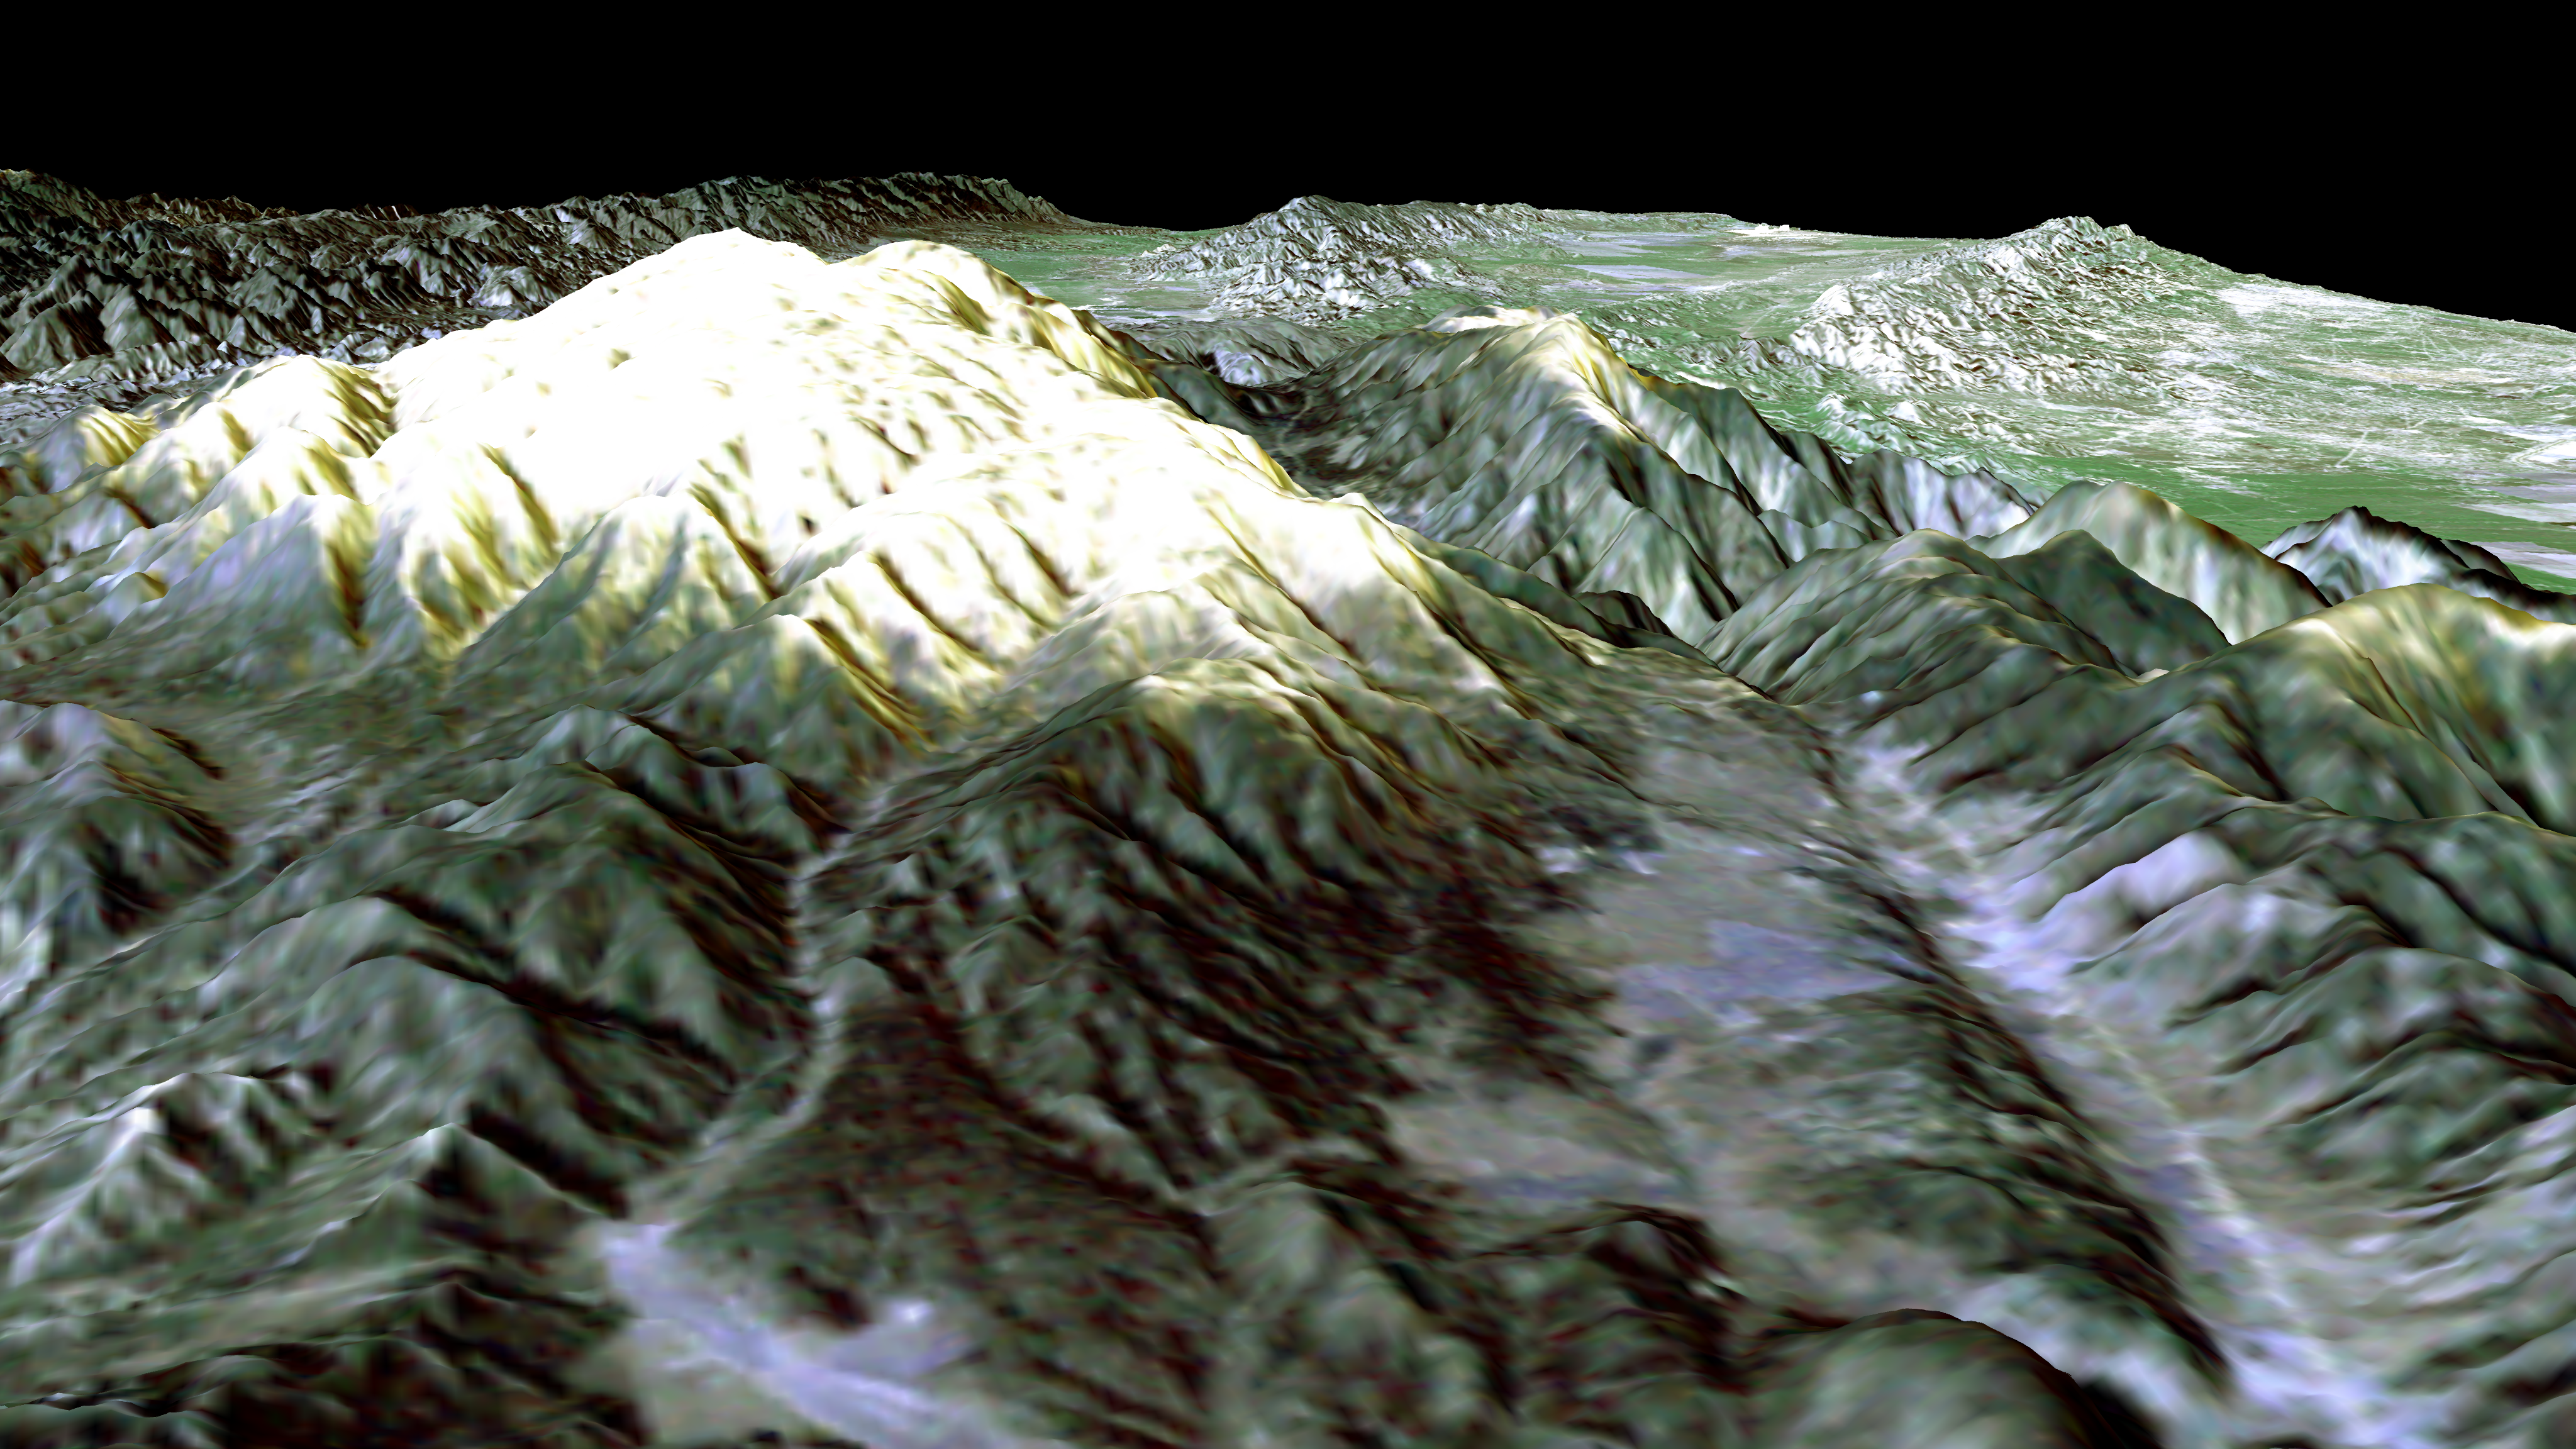

SRTM Perspective View with Landsat Overlay: Mt. Pinos, California

Prominently displayed in this image, Mt. Pinos, at 2,692 meters (8,831 feet) is the highest peak in the Los Padres National Forest. Named for the mantle of pine trees covering its slopes and summit, it offers one of the best stargazing sites in Southern California. Shuttle Radar Topography Mission (SRTM) elevation data were combined with Landsat data to generate this perspective view looking toward the northwest. Not only is the mountain popular with astronomers and astro-photographers, it is also popular for hiking trails and winter sports.

The broad low relief area in the right foreground is Cuddy Valley. Cuddy Valley Road is the bright line on the right (north) side of the valley. Just to the left and paralleling the road is a scarp (cliff) formed by the San Andreas fault. The fault slices through the mountains here and then bends and continues onto the Carrizo Plain (right center horizon). This entire segment of the San Andreas fault broke in a major earthquake in 1857.

Landsat has been providing visible and infrared views of the Earth since 1972. SRTM elevation data match the 30-meter (98-foot) resolution of most Landsat images and will substantially help in analyses of the large and growing Landsat image archive. For visualization purposes, topographic heights displayed in this image are exaggerated two times. Colors approximate natural colors.

The elevation data used in this image was acquired by SRTM aboard Space Shuttle Endeavour, launched on February 11, 2000. SRTM used the same radar instrument that comprised the Spaceborne Imaging Radar-C/X-Band Synthetic Aperture Radar (SIR-C/X-SAR) that flew twice on Endeavour in 1994. SRTM was designed to collect three-dimensional measurements of Earth’s land surface. To collect the 3-D SRTM data, engineers added a mast 60 meters (about 200 feet) long, installed additional C-band and X-band antennas, and improved tracking and navigation devices. The mission is a cooperative project between the NASA, the National Imagery and Mapping Agency (NIMA) of the U.S. Department of Defense, and the German and Italian space agencies. It is managed by NASA’s Jet Propulsion Laboratory, Pasadena, Calif., for NASA’s Earth Science Enterprise, Washington, D.C. JPL is a division of the California Institute of Technology in Pasadena.

Distance to Horizon: 176 kilometers (109 miles)
Location: 34.8 deg. North lat., 119.1 deg. West lon.
View: Toward the Northwest
Date Acquired: February 16, 2000 SRTM, December 14, 1984 Landsat

Credit: NASA/JPL/NIMA/USGS